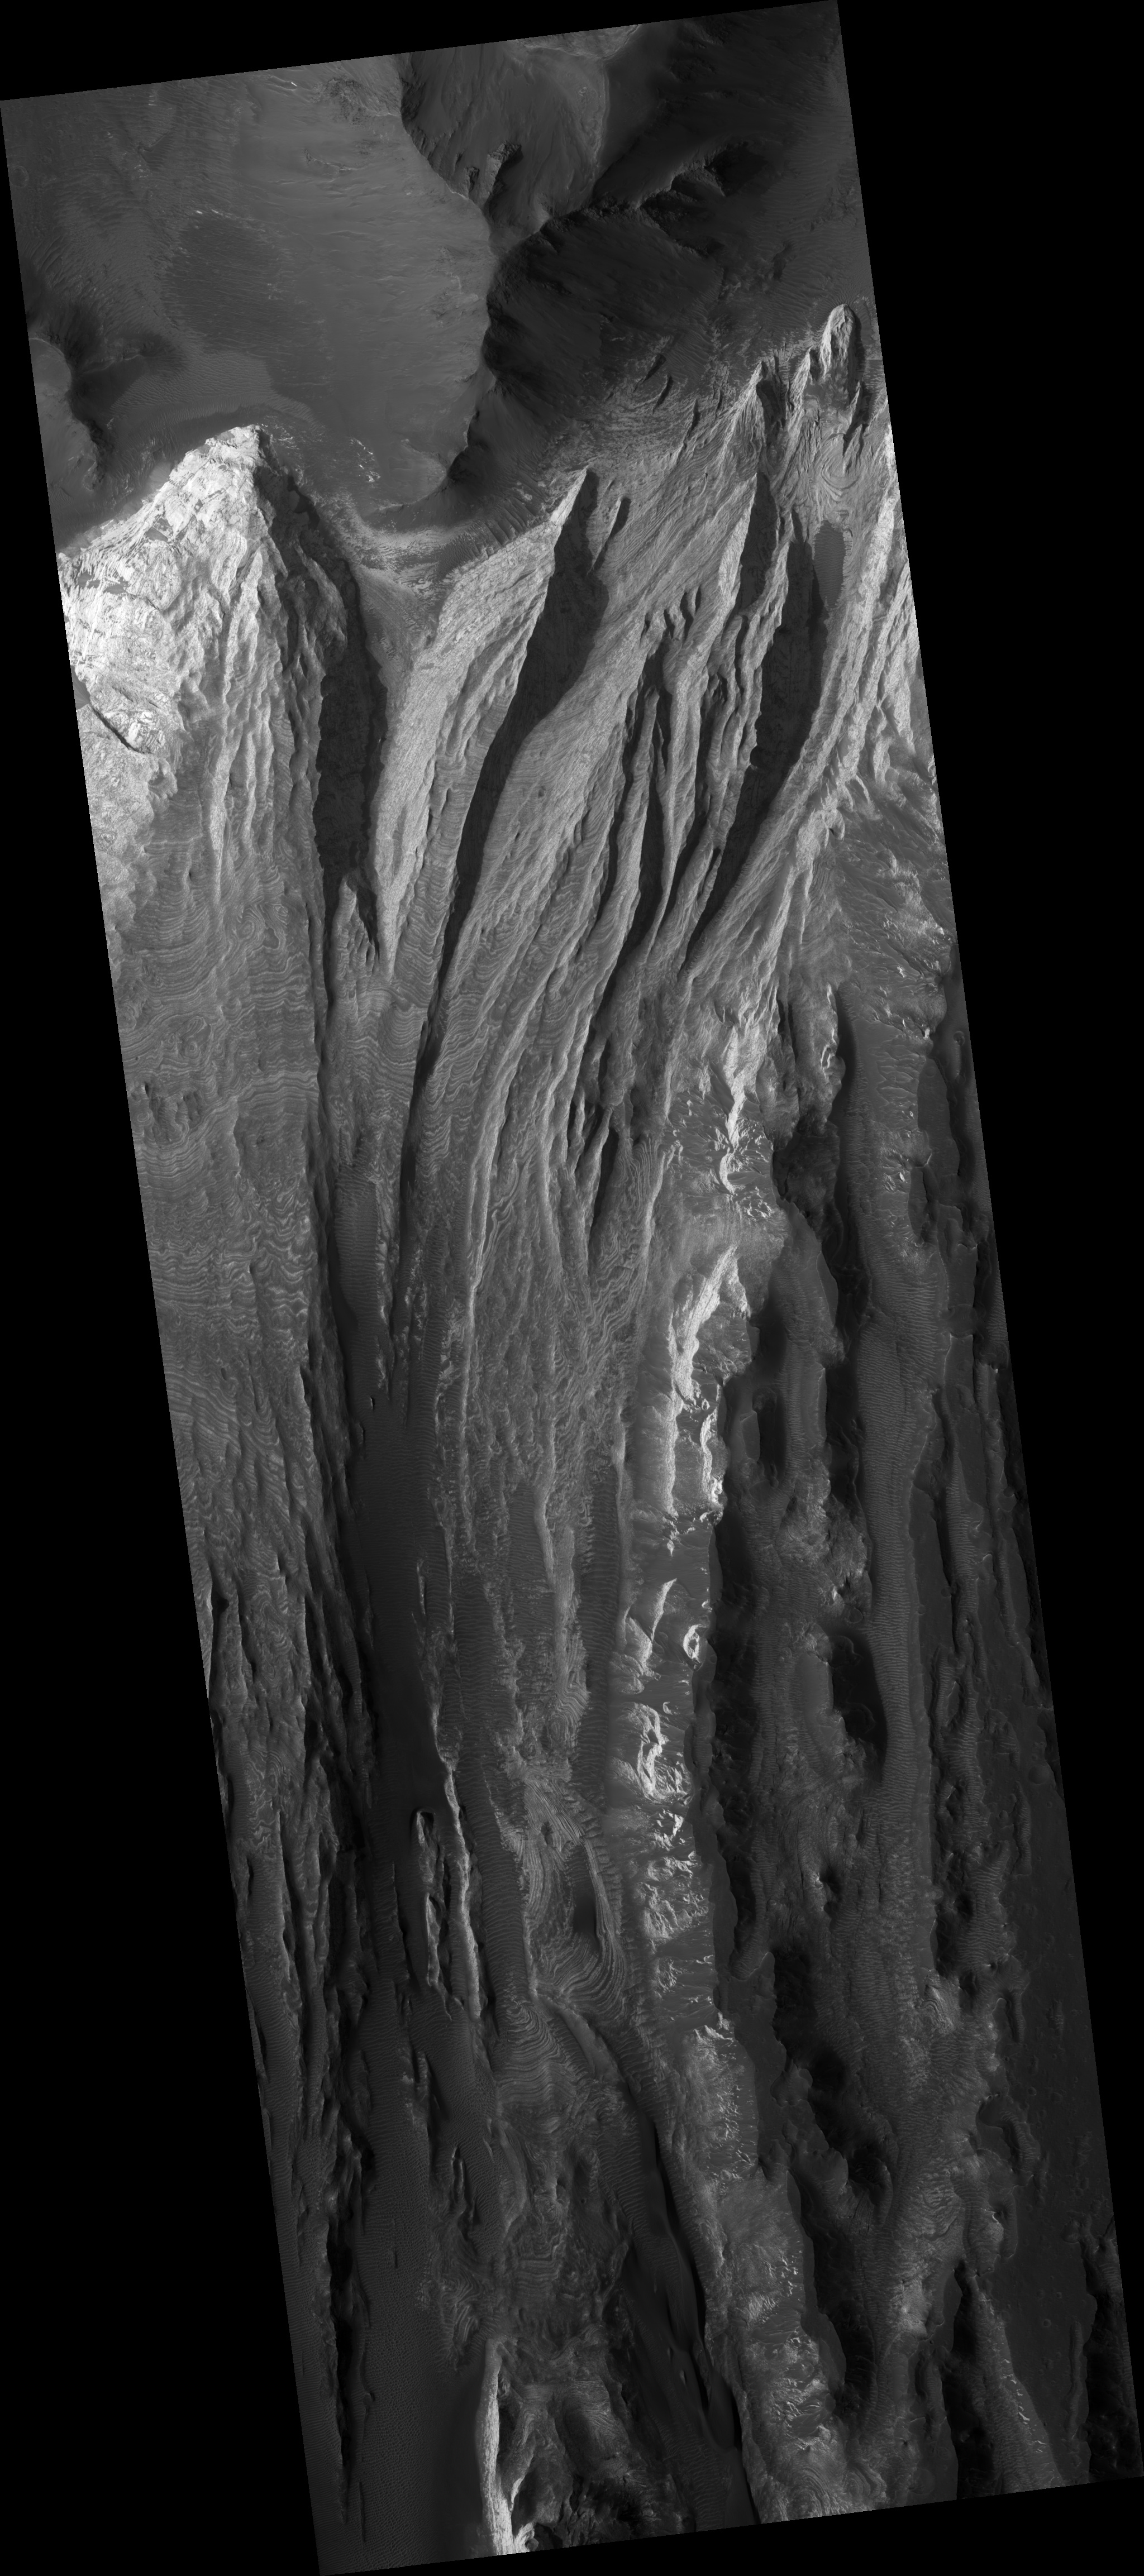

Interior Layered Deposits in Juventae Chasma

This HiRISE image (PSP_002946_1765) shows a portion of interior layered deposits (ILD) in Juventae Chasma.

Juventae Chasma is a large depression near the equatorial canyon system Valles Marineris. The scene is along the top of a mound of layered deposits on the floor of Juventae Chasma. Dunes are seen in the low-lying, darker regions. Very fine layers are also seen (see subimage, approximately 1 km across). Understanding what kinds of materials formed the layers, how they were set in place, and how they have evolved will provide insight into Martian geologic history.

Many of the Martian chasmata (plural of chasma) contain ILD like these. The ILD were deposited a long time ago, but the actual method is unknown. It has been suggested that sedimentary layers in standing bodies of water or volcanic ash deposits comprise the ILD. The alternating layers could indicate regular, repeating cycles of deposition. It is possible that these layers once covered the entire chasma floor.

The IDL shown here have been modified by wind erosion. The yardangs seen near the top right of the image are evidence for wind sculpting of the deposits. It is interesting to note that there are very few craters in this scene, especially in the areas with visible layers. One crater can be found about half-way down the left side of the image amidst layers, and several craters are seen in the dark material on the right side of the image. This suggests that the ILD are eroding here fast enough to erase small craters before large numbers of them can accumulate.

Observation Toolbox
Acquisition date: 3 March 2007
Local Mars time: 3:40 PM
Degrees latitude (centered): -3.3°
Degrees longitude (East): 298.3°
Range to target site: 267.9 km (167.5 miles)
Original image scale range: 26.8 cm/pixel (with 1 x 1 binning) so objects ~80 cm across are resolved
Map-projected scale: 25 cm/pixel and north is up
Map-projection: EQUIRECTANGULAR
Emission angle: 6.7°
Phase angle: 61.6°
Solar incidence angle: 55°, with the Sun about 35° above the horizon
Solar longitude: 199.8°, Northern Autumn

NASA’s Jet Propulsion Laboratory, a division of the California Institute of Technology in Pasadena, manages the Mars Reconnaissance Orbiter for NASA’s Science Mission Directorate, Washington. Lockheed Martin Space Systems, Denver, is the prime contractor for the project and built the spacecraft. The High Resolution Imaging Science Experiment is operated by the University of Arizona, Tucson, and the instrument was built by Ball Aerospace and Technology Corp., Boulder, Colo.

Credit: NASA/JPL/Univ. of Arizona